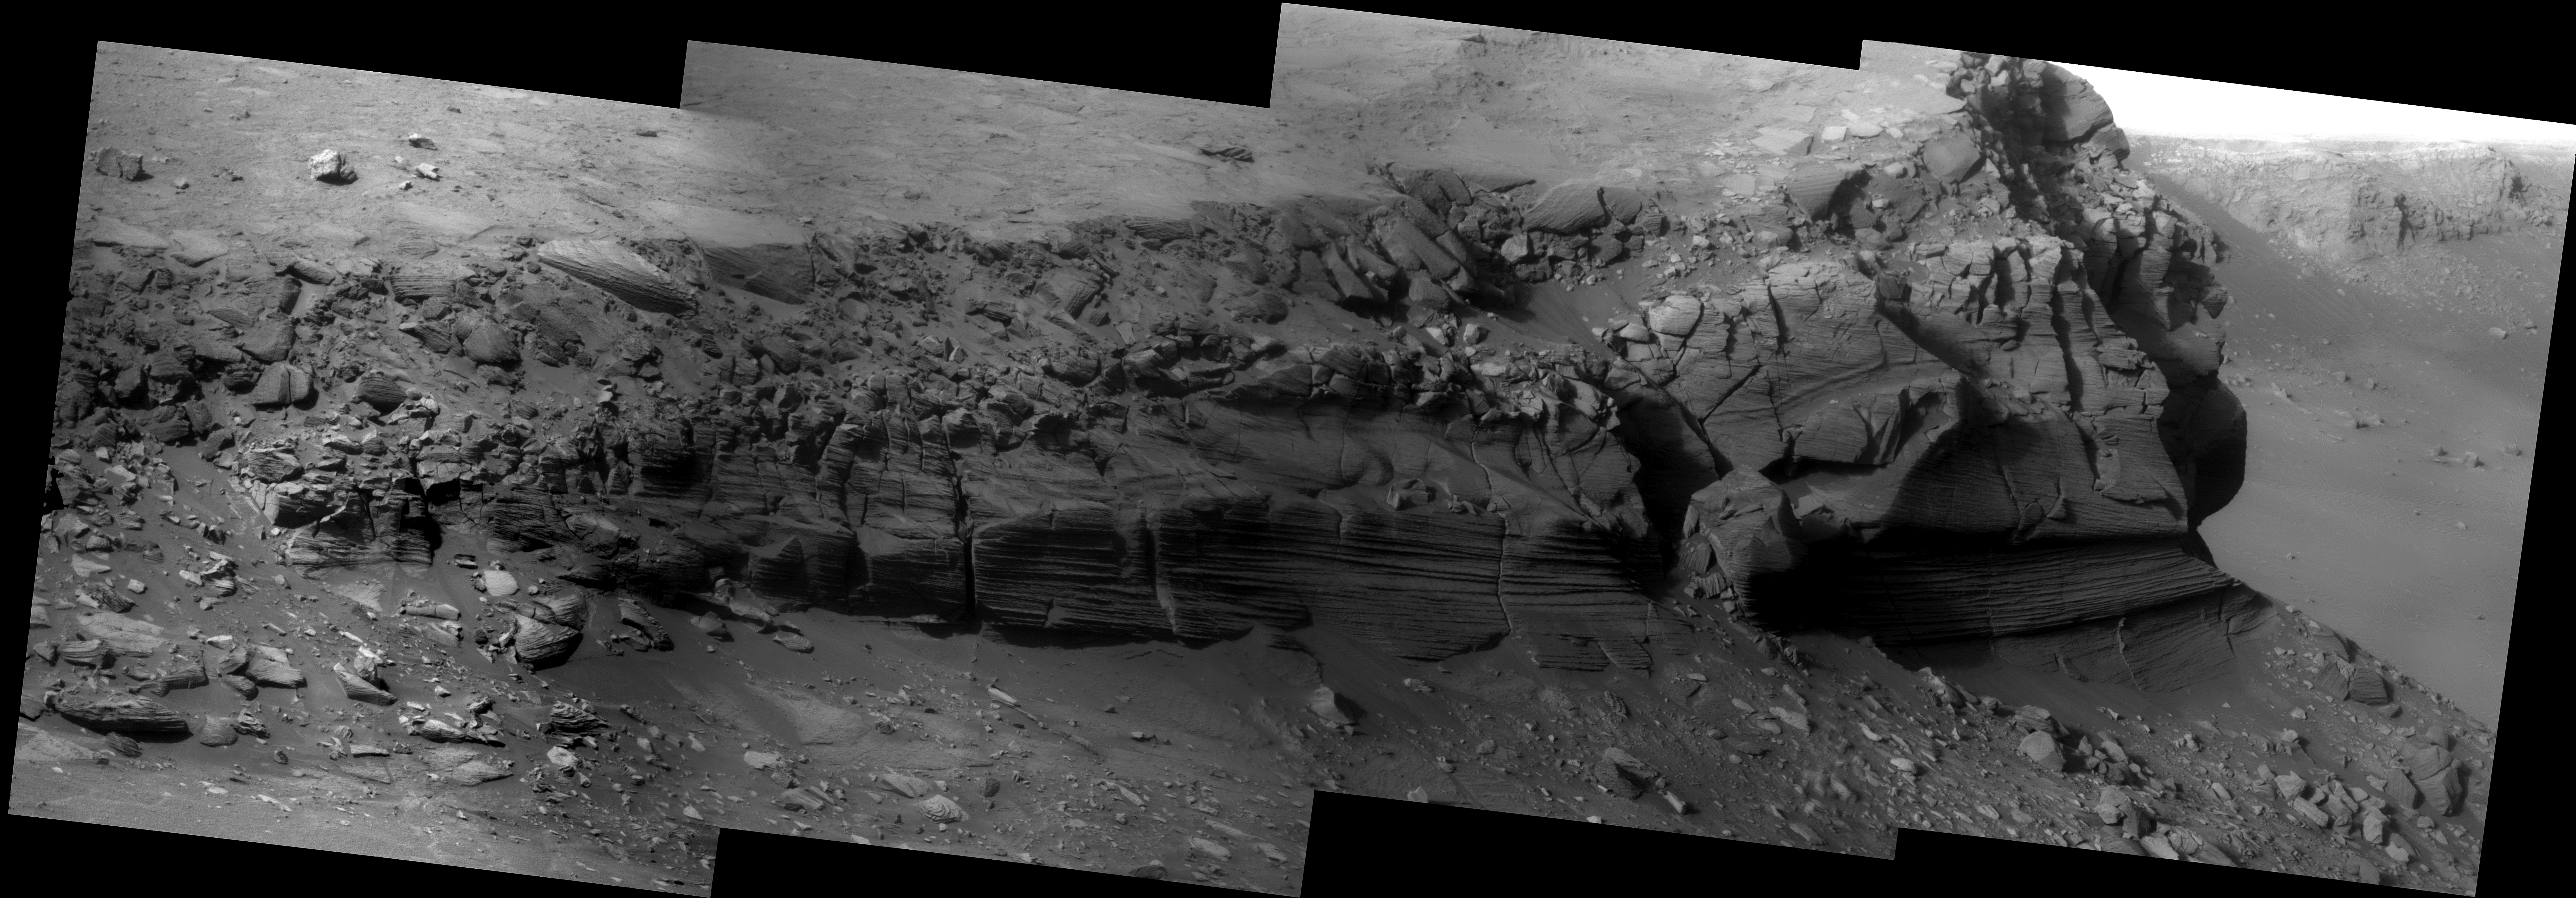

Cape Verde

This Mars Exploration Rover Opportunity Pancam “super resolution” mosaic of the approximately 6 m (20 foot) high cliff face of the Cape Verde promontory was taken by the rover from inside Victoria Crater, during the rover’s descent into Duck Bay. Super-resolution is an imaging technique which utilizes information from multiple pictures of the same target in order to generate an image with a higher resolution than any of the individual images. Cape Verde is a geologically rich outcrop and is teaching scientists about how rocks at Victoria crater were modified since they were deposited long ago. This image complements super resolution mosaics obtained at Cape St. Mary and Cape St. Vincent and is consistent with the hypothesis that Victoria crater is located in the middle of what used to be an ancient sand dune field. Many rover team scientists are hoping to be able to eventually drive the rover closer to these layered rocks in the hopes of measuring their chemistry and mineralogy.

This is a Mars Exploration Rover Opportunity Panoramic Camera image mosaic acquired on sols 1342 and 1356 (November 2 and 17, 2007), and was constructed from a mathematical combination of 64 different blue filter (480 nm) images.

Credit: NASA/JPL-Caltech/Cornell University